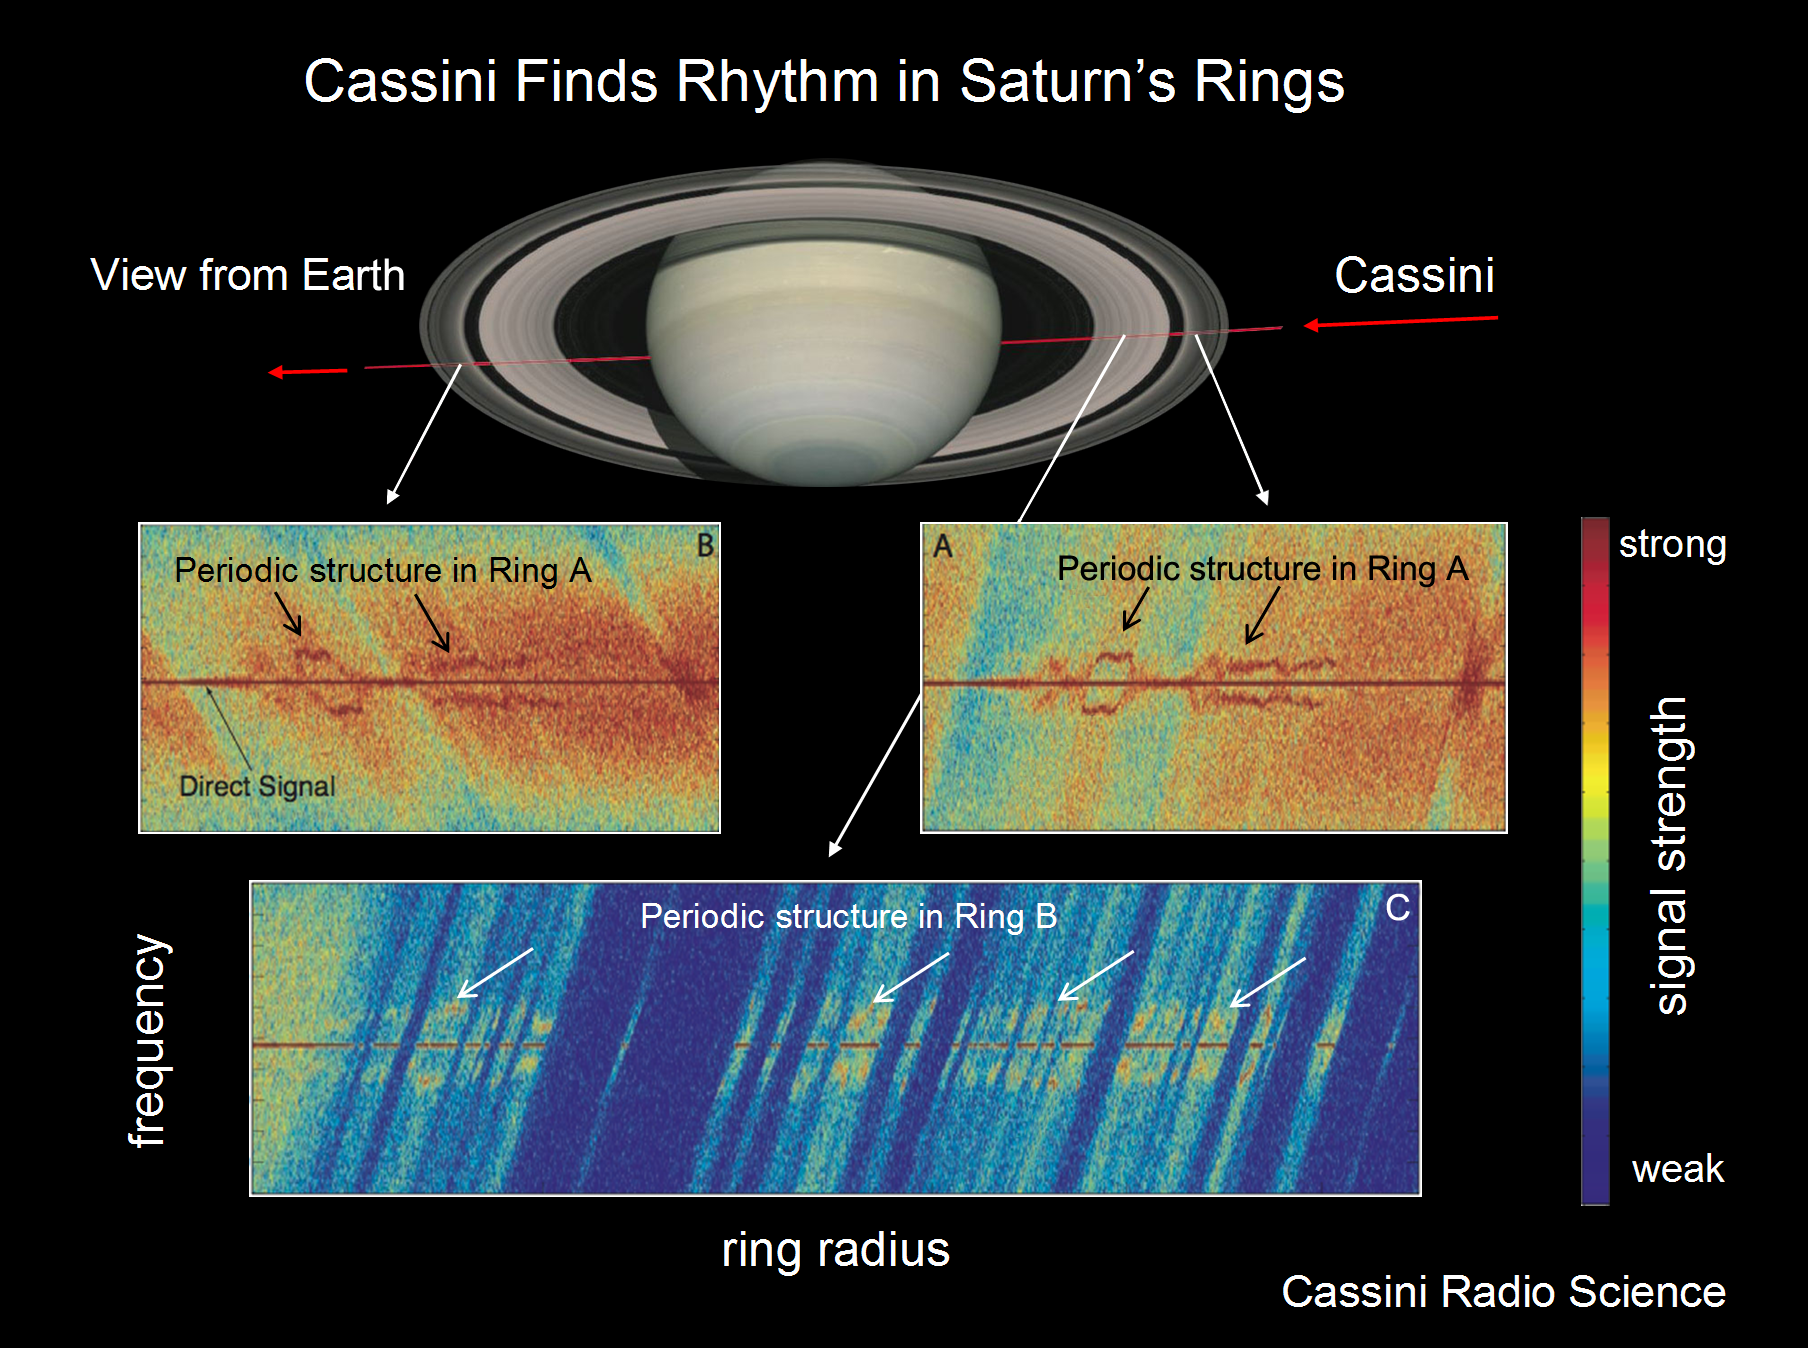

Saturn’s Ring Rhythm #2

For an Earth observer on May 3, 2005, the Cassini spacecraft appeared to pass behind the rings, then Saturn, then the rings again (the red line). The discovered harmonic structure was found on both the way in and out, but only in locations where particles are densely packed together, such as the B ring and the innermost part of the A ring.

The May 3 radio experiment and several others to follow in 2005 showed that the regular spacing of the harmonic structure vary from 100 to 250 meters (320 to 820 feet), depending on the location in the rings. To see an illustration of this occultation see PIA10232.

The Cassini-Huygens mission is a cooperative project of NASA, the European Space Agency and the Italian Space Agency. The Jet Propulsion Laboratory, a division of the California Institute of Technology in Pasadena, manages the mission for NASA’s Science Mission Directorate, Washington, D.C. The Cassini orbiter was designed, developed and assembled at JPL. The radio science team is based at JPL.

Credit: NASA/JPL